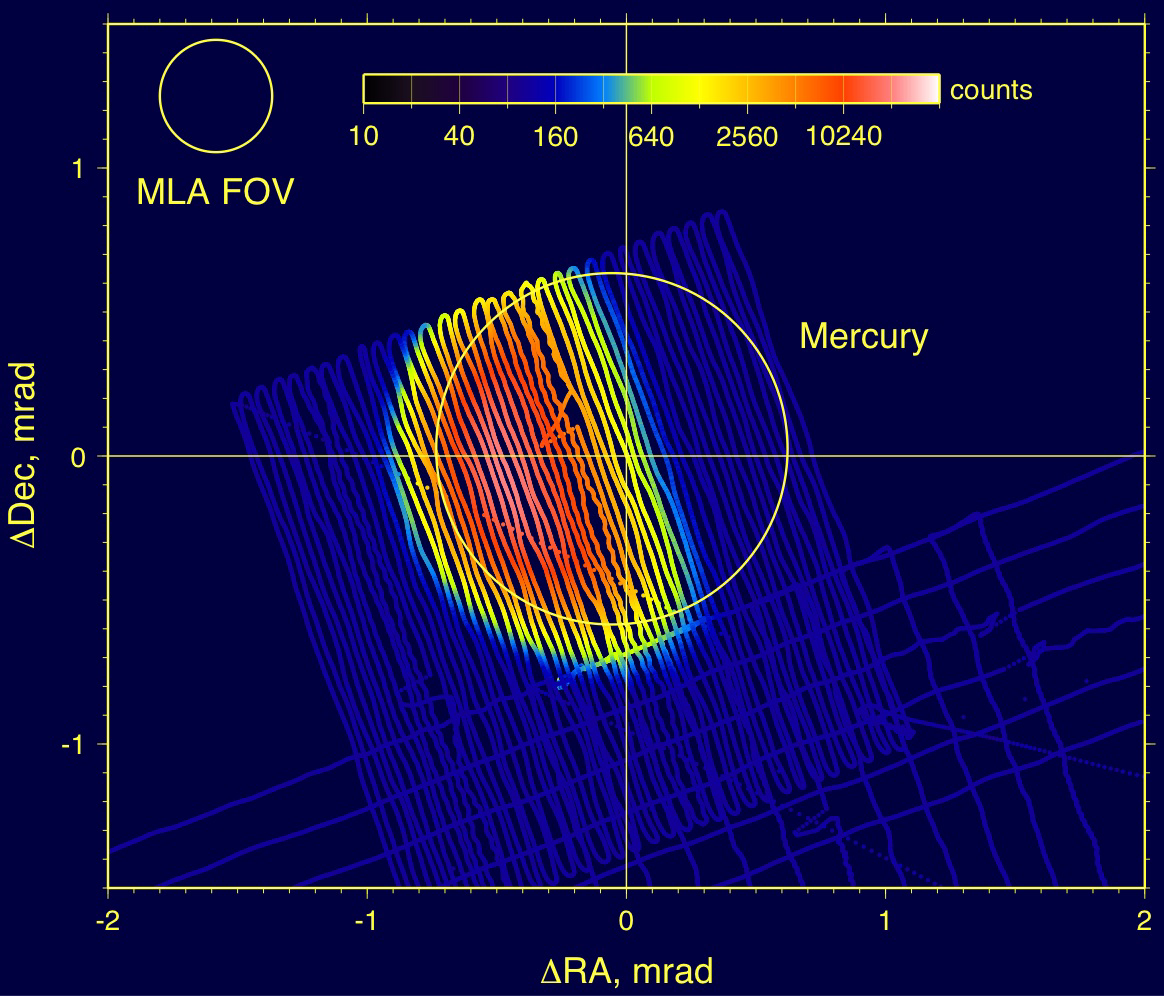

Mercury Laser Altimeter (MLA) Images Mercury from 4 Million Kilometers

From a distance of approximately 4 million kilometers (2.5 million miles), MESSENGER’s Mercury Laser Altimeter (MLA) imaged the half-moon shape of Mercury one week after the January 14, 2008, flyby of the planet. This image was produced by recording the noise counts in the MLA detector as the spacecraft scanned slowly across the face of the planet. Higher counts are shown as red in this image and lower counts as blue. The scale of the image is given in milliradians (mrad), a unit of angular size, relative to the calculated center of Mercury. At a distance of 4 million kilometers, 1 mrad covers a size of about 4000 kilometers (2500 miles).

This activity was coordinated with scans conducted by the Mercury Dual Imaging System (MDIS) and the Mercury Atmospheric and Surface Composition Spectrometer (MASCS) instruments (shown as the wider patterns near the bottom of the image) in order to co-align the instruments and the spacecraft inertial reference frame. The crosshairs show the calculated position of Mercury, while the circle is a fit to the crescent shape of the planet as determined by the MLA measurements. The offset between the crosshairs and the center of the circle is only roughly 0.05 mrad, which is well within the 0.4-mrad field of view (FOV) of the MLA detector, shown in the top left corner of the image. The MLA detector FOV is designed to allow the altimeter receiver to cover the 0.08-mrad-diameter laser spot when the instrument is within a range to the planet of 1800 kilometers (1100 miles), so it produces a somewhat blurry image at the much greater distance of this image. Observations such as this one continue to improve the calibration of the MESSENGER spacecraft and its science payload.

These images are from MESSENGER, a NASA Discovery mission to conduct the first orbital study of the innermost planet, Mercury. For information regarding the use of images, see the MESSENGER image use policy.

Credit: NASA/Goddard Space Flight Center/Johns Hopkins University Applied Physics Laboratory/Carnegie Institution of Washington